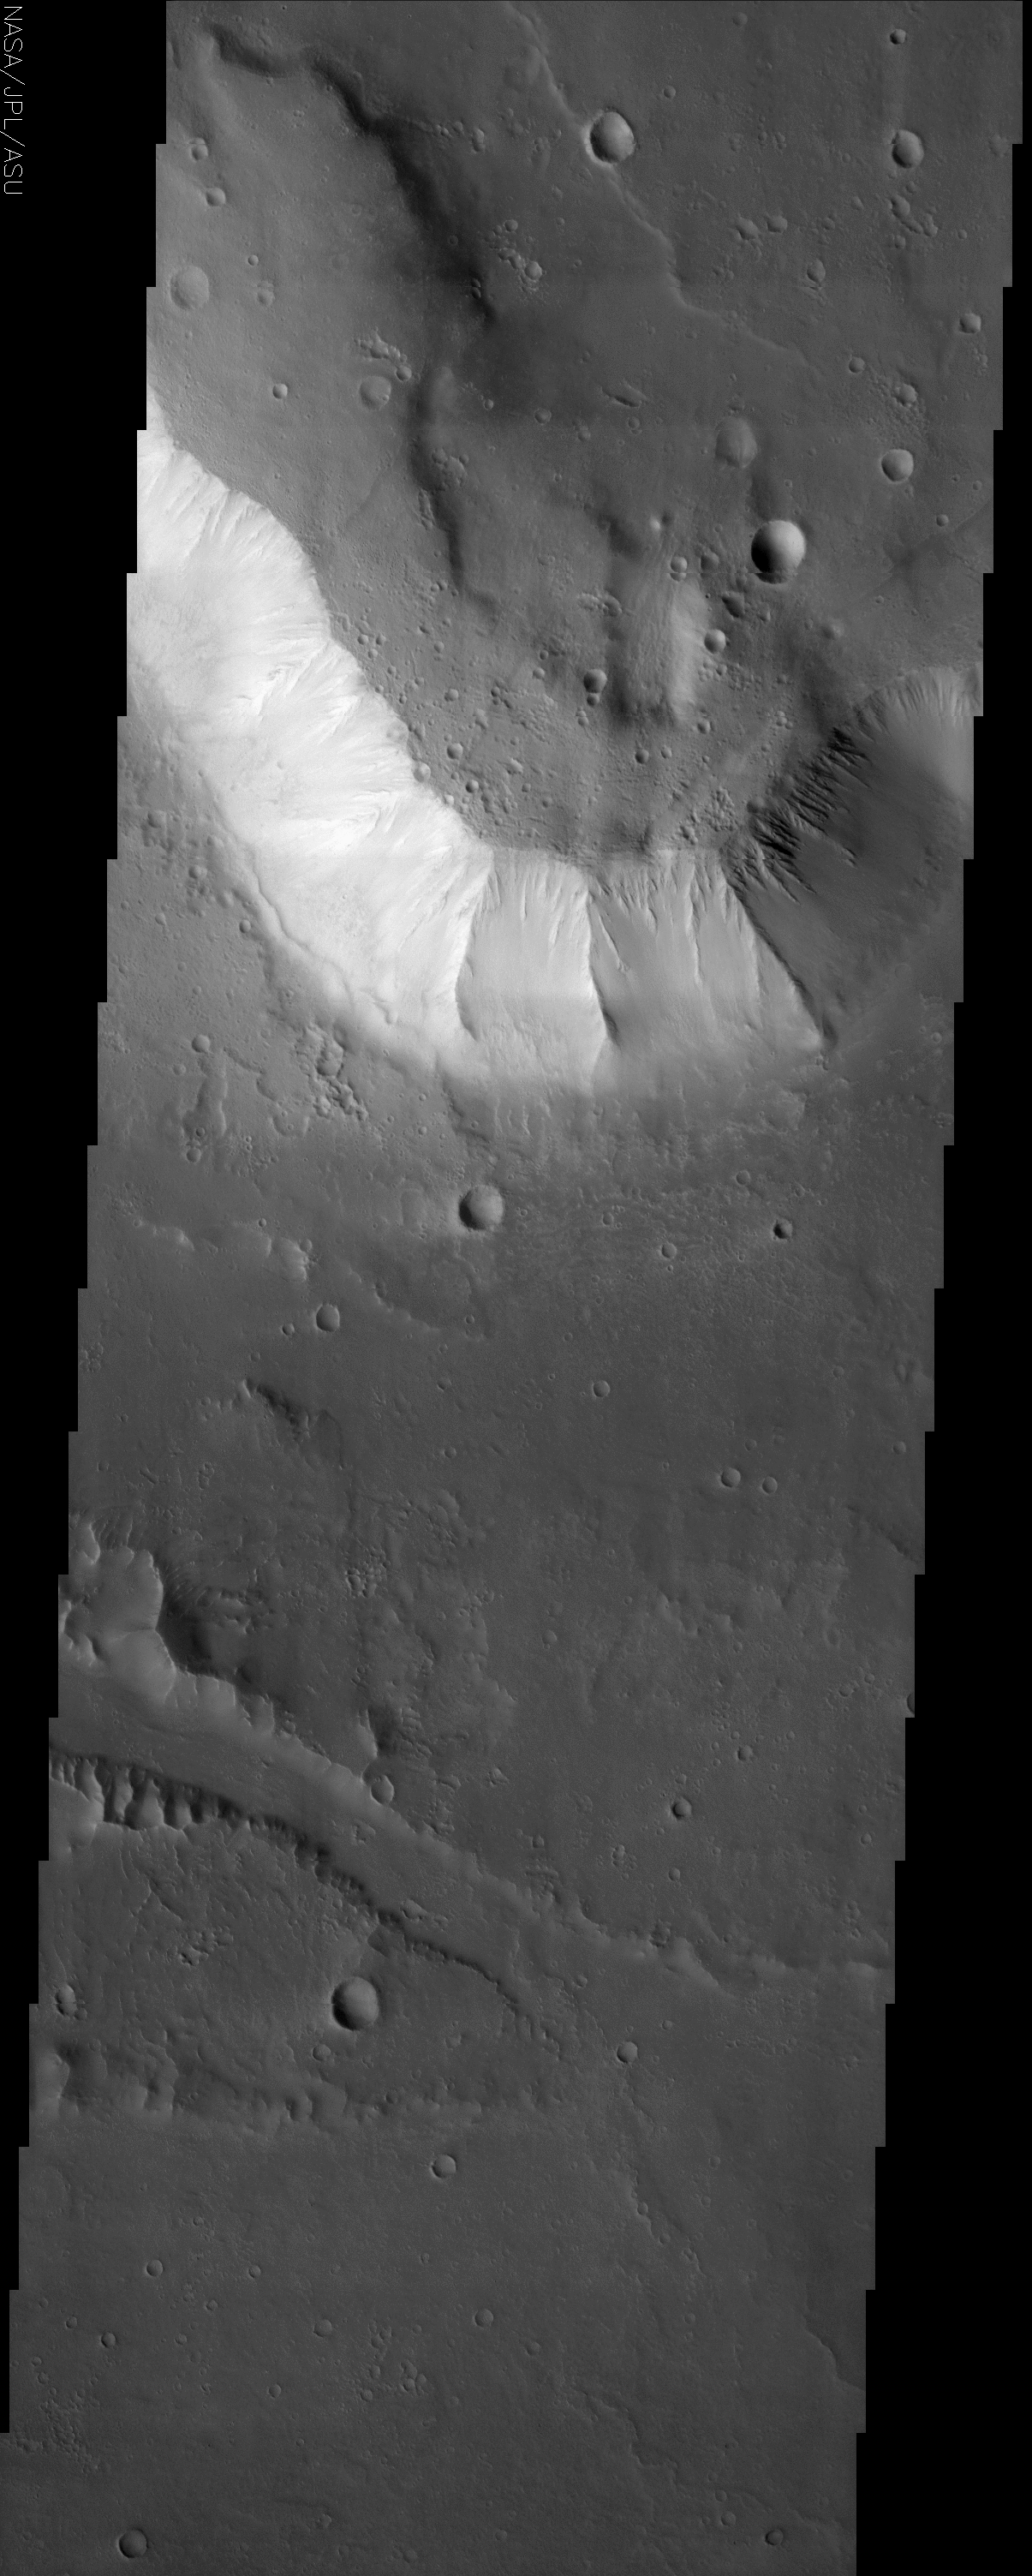

Kasei Valles

(Released 9 May 2002)
Kasei Valles (Kasei is the Japanese word for Mars) is one of the largest outflow channels on Mars. Kasei Valles stretches some 2,000 km across the face of Mars and empties into the Chryse basin. This THEMIS image is of the northern branch of Kasei Valles and shows the channel floor and northern channel wall. The plateau surface located at the top of this image is more heavily cratered than the channel floor which indicates that the plateau is older than the channel floor. The wall of the plateau has spur and gully topography present. The floor of the channel has evidence of fluvial scour including a smaller inner channel. These features were probably carved out during waning stage flow. The probable causes of Martian floods are massive releases of subsurface water/ice due to possible subsurface volcanic activity. Martian outflow channels begin at point sources (chaotic terrain and box canyons) and then flow unconfined into a basin region.

Credit: NASA/JPL/Arizona State University